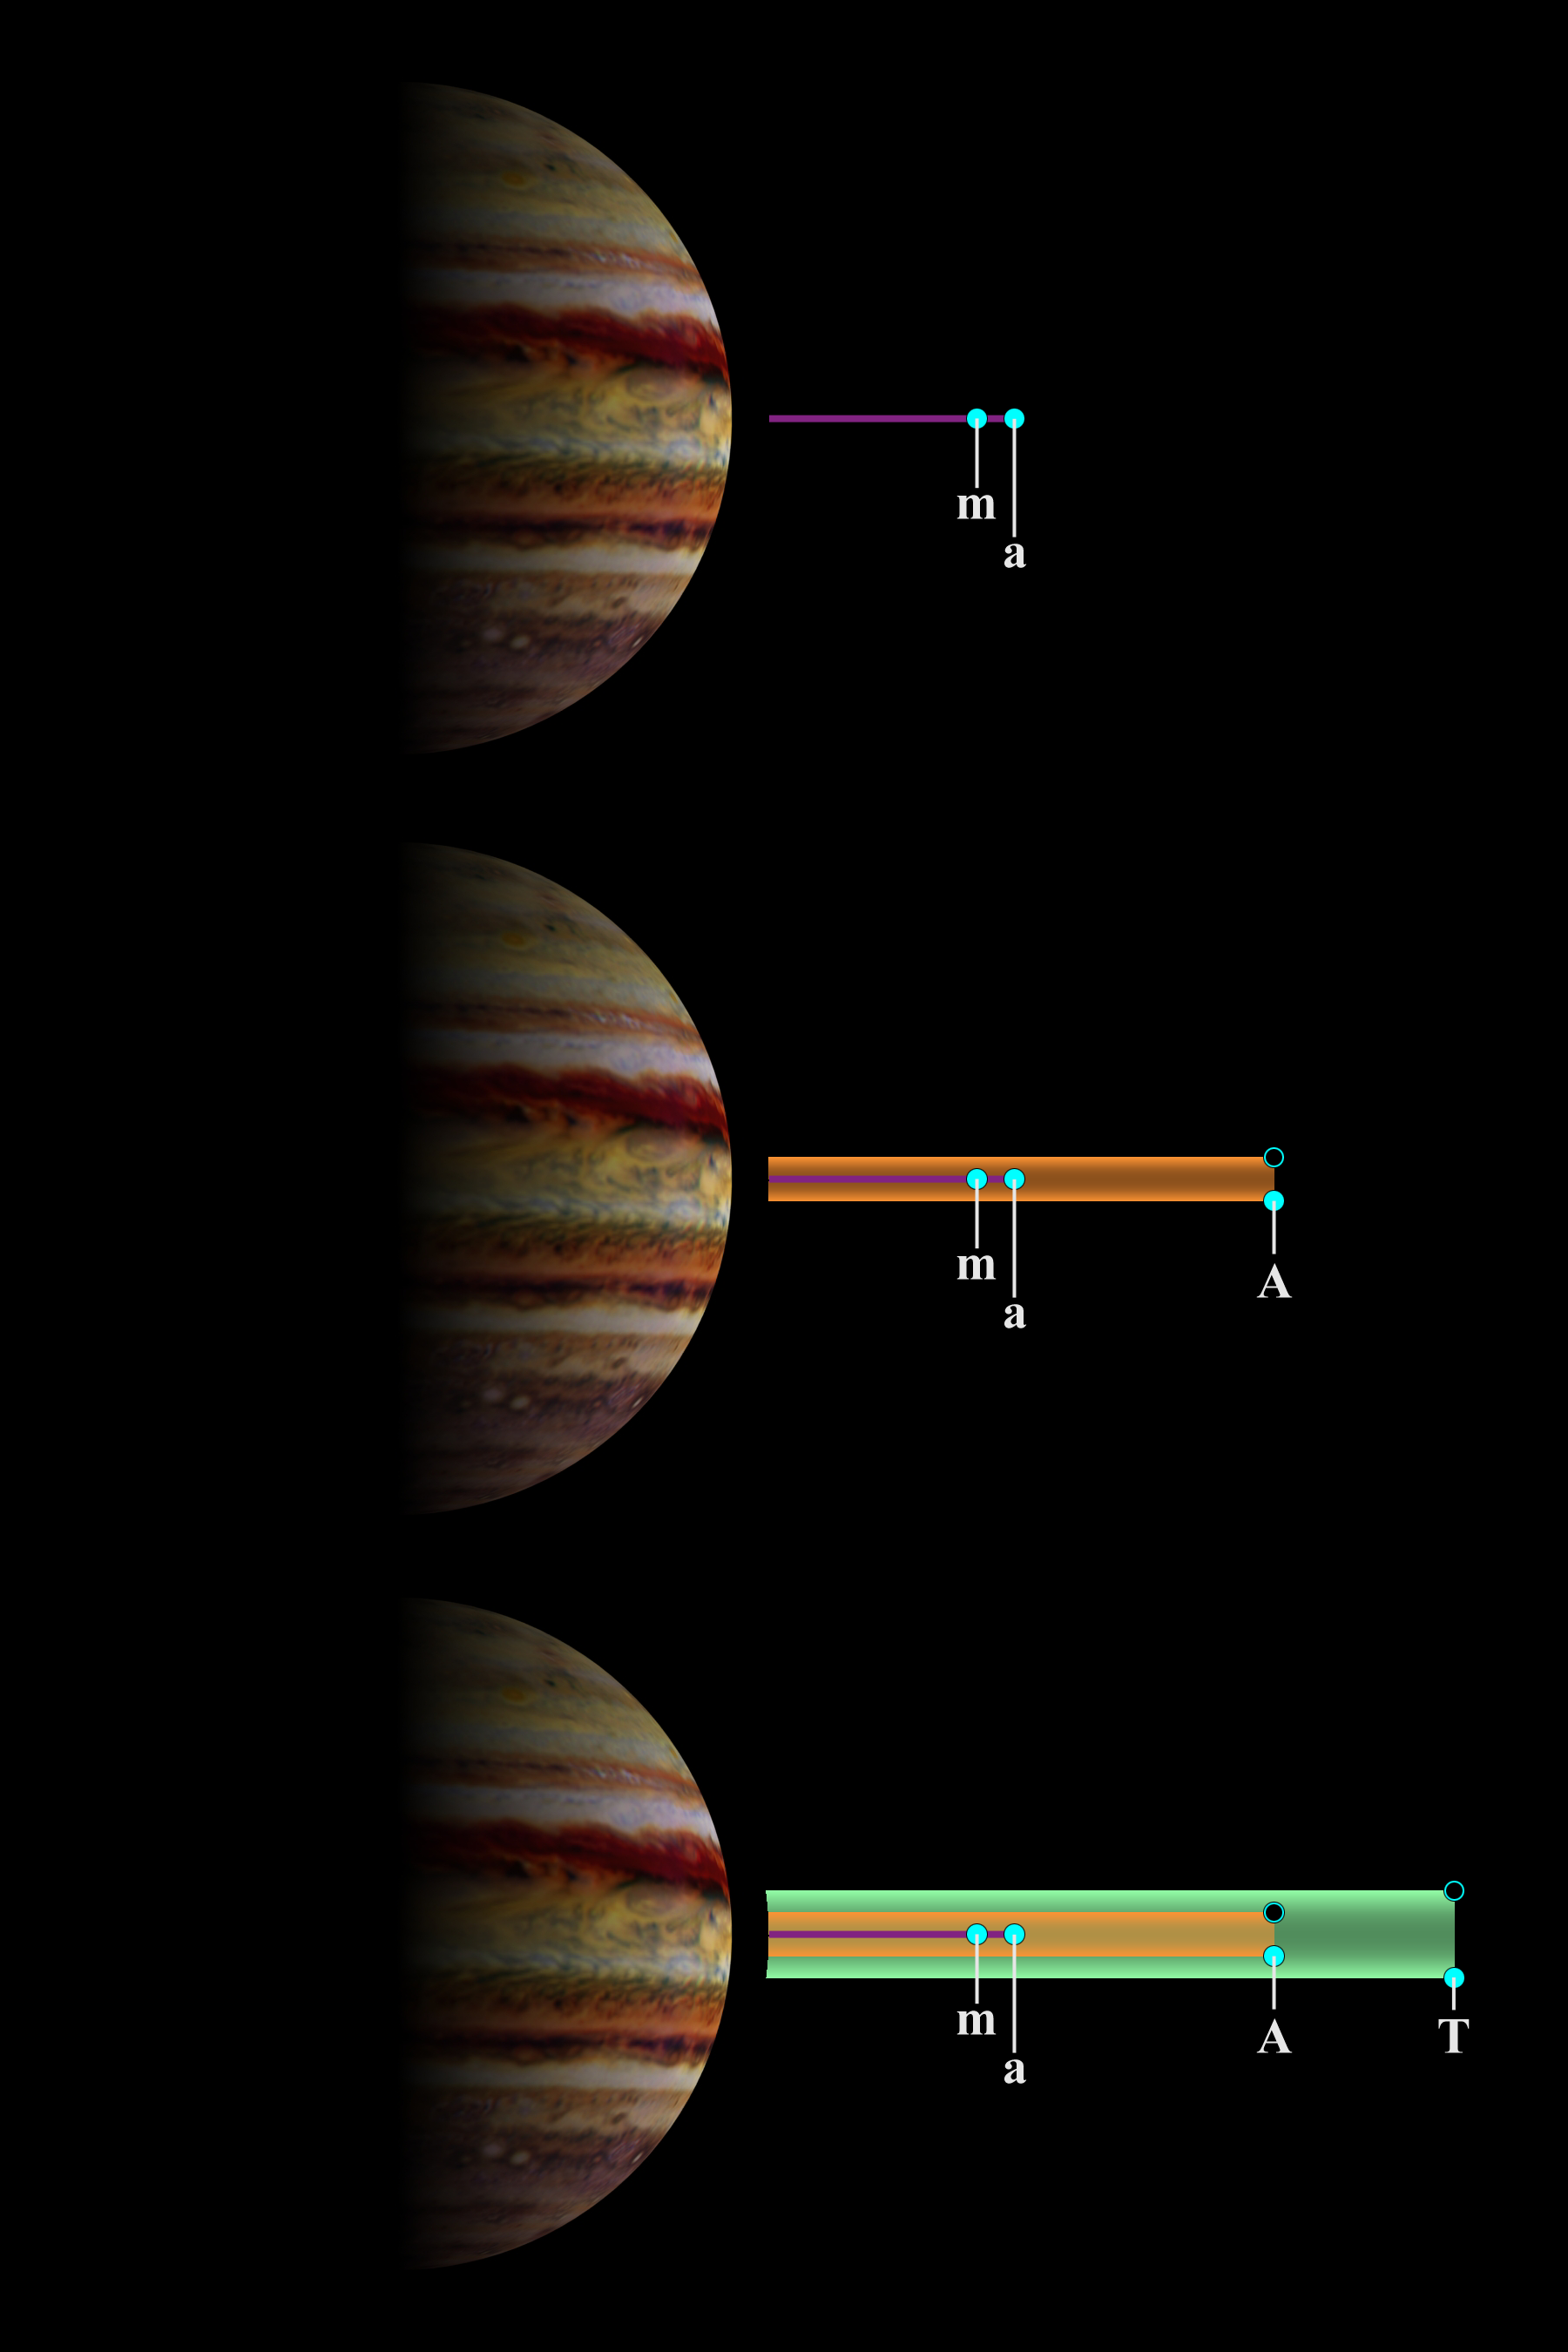

Jupiter’s Main and Gossamer Ring Structures

The schematic structures of Jupiter’s main and gossamer rings are depicted here. Scientists studying data from NASA’s Galileo spacecraft have found that the ring system is made up of impact debris created when meteoroids, which are fragments of comets and asteroids, slam into Jupiter’s four smallest satellites.

The top panel shows that the main ring (red) is formed mostly from meteoroid impact debris kicked up from the innermost moons, Metis (m) and Adrastea (a). Since both satellites orbit in paths not inclined to Jupiter’s equator, the main ring appears as a narrow line.

The middle panel shows the additional effect of dust ejected from the satellite Amalthea (A), responsible for producing one of the two moon components of the gossamer ring. Amalthea’s orbit is inclined to Jupiter’s equatorial plane, and at different times the satellite’s vertical position can range anywhere between the two extreme limits shown. Dust ejected from Amalthea (orange) produces a ring whose thickness equals Amalthea’s vertical projections beyond Jupiter’s equatorial plane.

Satellite Interactions with Jupiter’s Ring System

The lower panel shows the additional effect of dust ejected from Thebe (T), which makes up the second component (shown in green) of the gossamer ring. Again, the two positions shown represent the maximum projections of Thebe from Jupiter’s equatorial plane. This component of the gossamer ring is thicker than the component due to Amaltheas dust because Thebe’s orbit is more inclined than that of Amalthea.

The Jupiter image was created from a map based on data obtained by the Hubble Space Telescope.

JPL manages the Galileo mission for NASA’s Office of Space Science, Washington, DC.

Credit: NASA/JPL/Cornell University